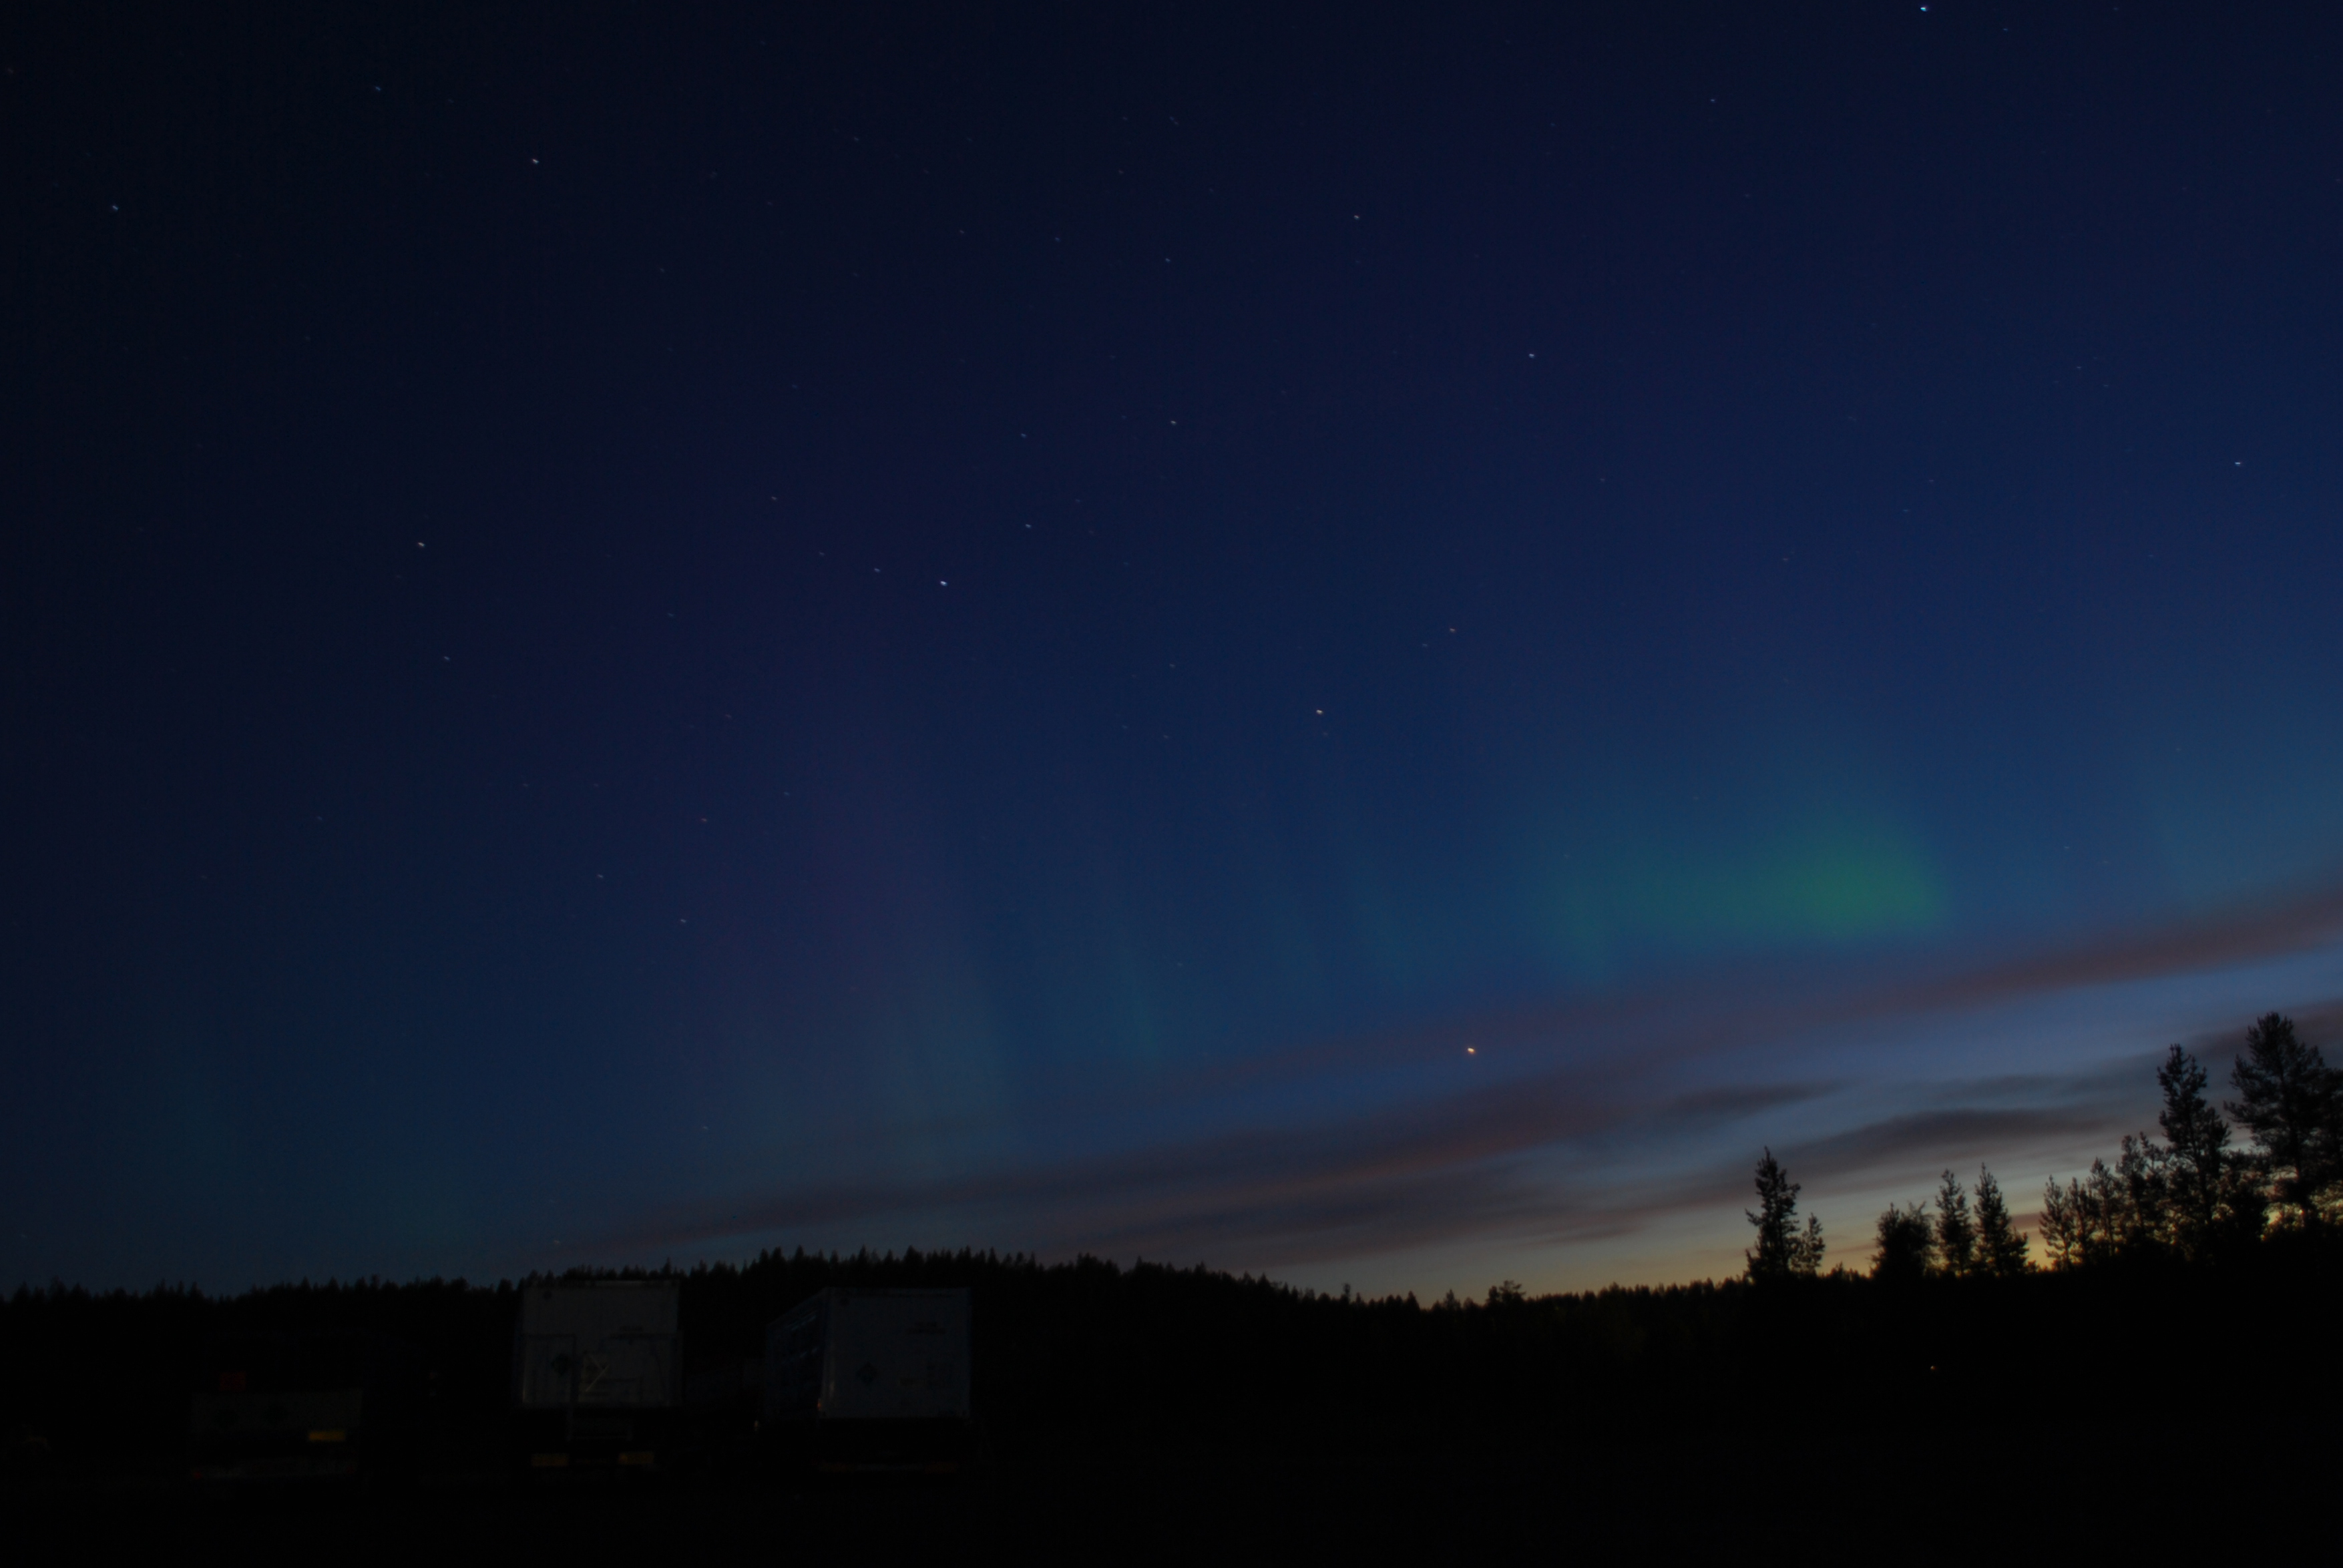

NASA's BARREL Mission in Sweden

The faint green glow of aurora can be seen above the clouds at Esrange Space Center in this photo from Aug. 23, 2016. Auroras are created by energetic electrons, which rain down from Earth’s magnetic bubble and interact with particles in the upper atmosphere to create glowing lights that stretch across the sky. The BARREL team is at Esrange Space Center near Kiruna, Sweden, launching a series of six scientific payloads on miniature scientific balloons. The NASA-funded BARREL – which stands for Balloon Array for Radiation-belt Relativistic Electron Losses – primarily measures X-rays in Earth’s atmosphere near the North and South Poles. These X-rays are produced by electrons raining down into the atmosphere from two giant swaths of radiation that surround Earth, called the Van Allen belts. Learning about the radiation near Earth helps us to better protect our satellites. Several of the BARREL balloons also carry instruments built by undergraduate students to measure the total electron content of Earth’s ionosphere, as well as the low-frequency electromagnetic waves that help to scatter electrons into Earth’s atmosphere. Though about 90 feet in diameter, the BARREL balloons are much smaller than standard football stadium-sized scientific balloons. This is the fourth campaign for the BARREL mission. BARREL is led by Dartmouth College in Hanover, New Hampshire. The undergraduate student instrument team is led by the University of Houston and funded by the Undergraduate Student Instrument Project out of NASA’s Wallops Flight Facility.

Credit: NASA/University of Houston/Michael Greer